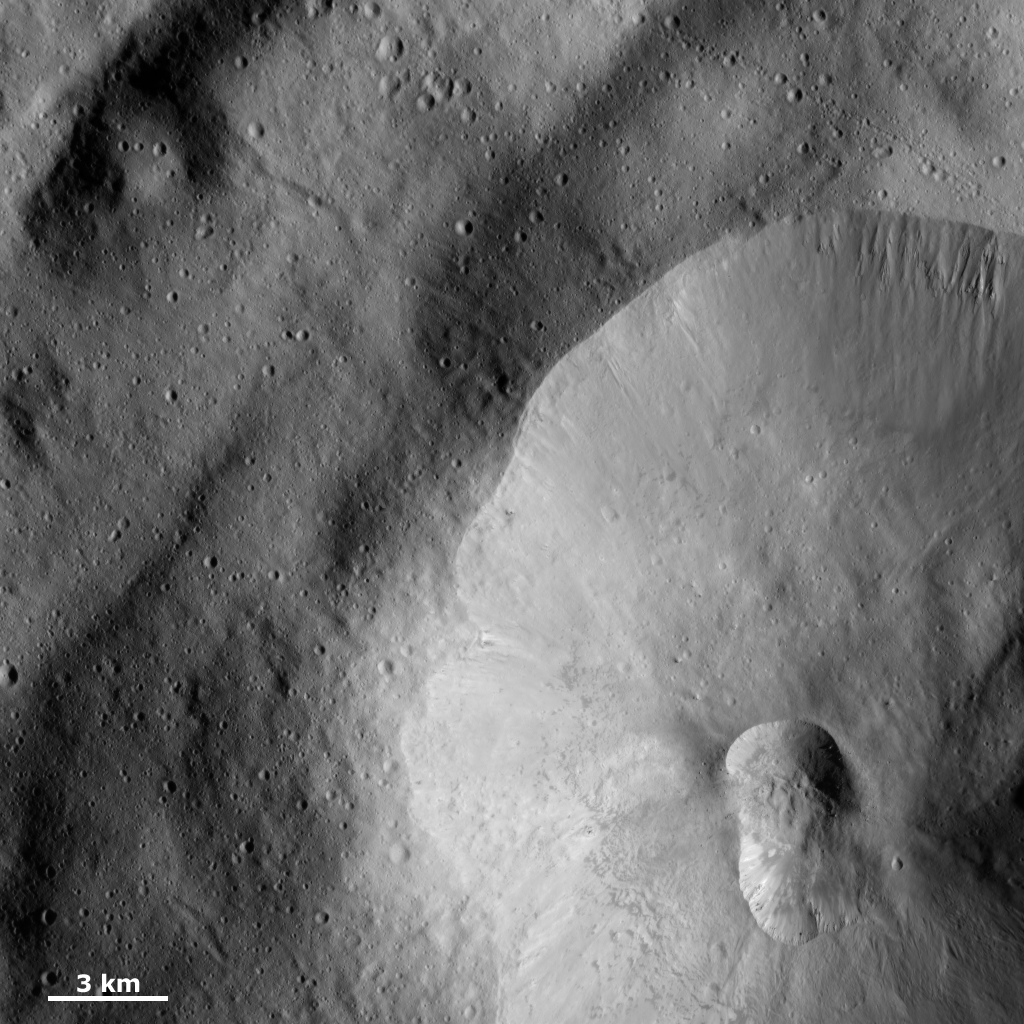

Double Crater

A double crater, called a crater doublet, is seen in the bottom right part of this framing camera (FC) image of Vesta. This crater doublet was likely formed by the simultaneous impact of two fragments of a split projectile, or of two mutually orbiting impactors. The area outside the larger crater, in which the crater doublet formed, features a high density of smaller craters, locally in clusters or chains. There are also gullies formed on the edge of the large crater, which are particularly clear along the top rim of the crater. The area shown in this image is located on the floor of Vesta’s large south-polar impact structure, named Rheasilvia.

This image is located in Vesta’s Rheasilvia quadrangle, near the vestan south pole. NASA’s Dawn spacecraft obtained this image with its framing camera on Dec. 20, 2011. This image was taken through the camera’s clear filter. The distance to the surface of Vesta is 270 kilometers (168 miles) and the image has a resolution of about 25 meters (82 feet) per pixel. This image was acquired during the LAMO (low-altitude mapping orbit) phase of the mission.

The Dawn mission to Vesta and Ceres is managed by NASA’s Jet Propulsion Laboratory, a division of the California Institute of Technology in Pasadena, for NASA’s Science Mission Directorate, Washington D.C. UCLA is responsible for overall Dawn mission science. The Dawn framing cameras have been developed and built under the leadership of the Max Planck Institute for Solar System Research, Katlenburg-Lindau, Germany, with significant contributions by DLR German Aerospace Center, Institute of Planetary Research, Berlin, and in coordination with the Institute of Computer and Communication Network Engineering, Braunschweig. The Framing Camera project is funded by the Max Planck Society, DLR, and NASA/JPL.

Credit: NASA/JPL-Caltech/UCLA/MPS/DLR/IDA